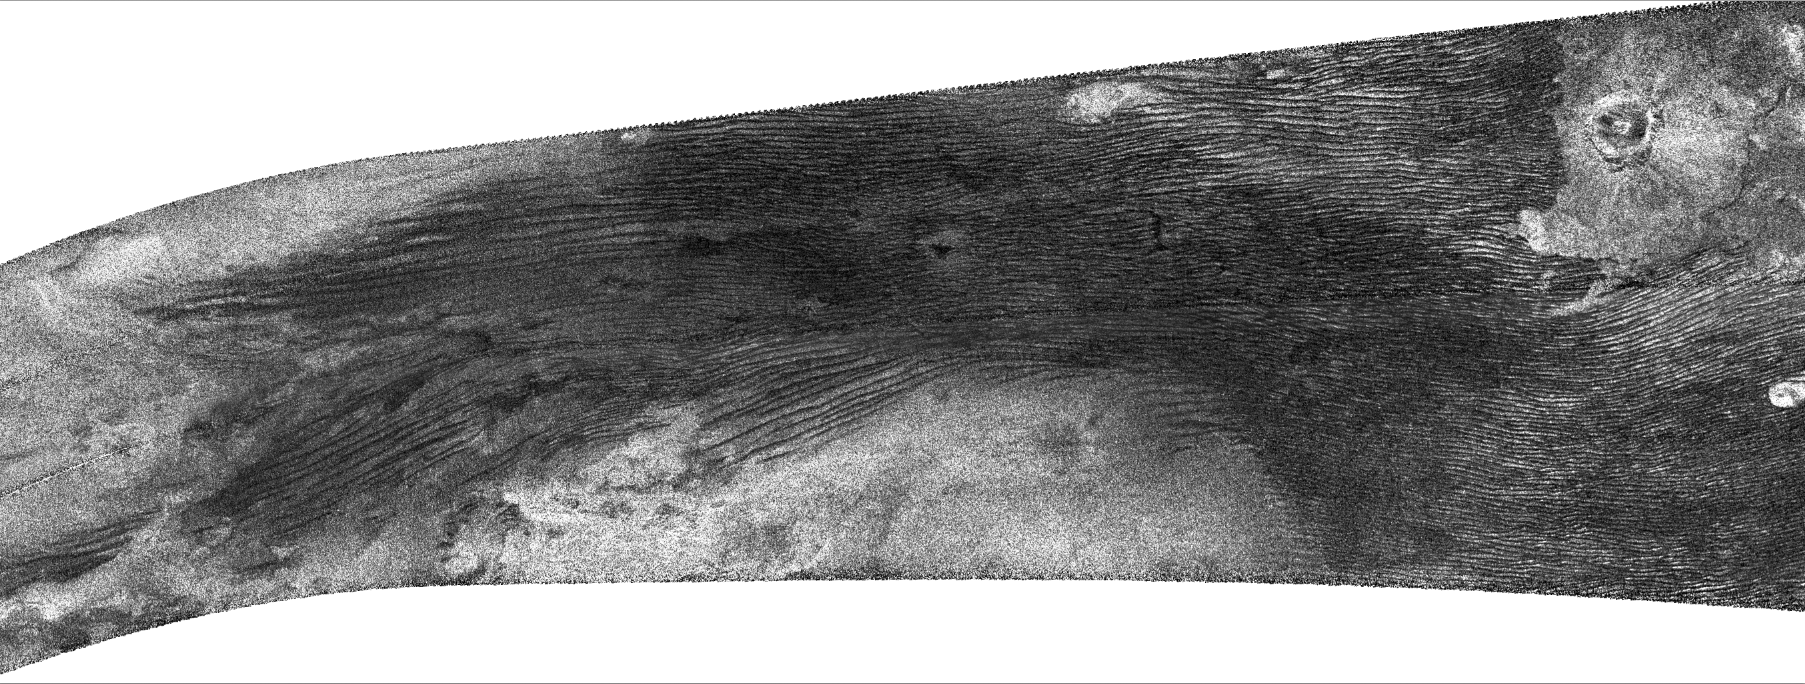

Titan: Putting it all Together

Three of Titan’s major surface features-dunes, craters and the enigmatic Xanadu-appear in this radar image from NASA’s Cassini spacecraft. The hazy bright area at the left that extends to the lower center of the image marks the northwest edge of Xanadu, a continent-sized feature centered near the moon’s equator. At upper right is the crater Ksa, first seen by Cassini in 2006 (PIA09172). The dark lines running between these two features are linear dunes, similar to sand dunes on Earth in Egypt and Namibia.

The dune fields on Titan, Saturn’s largest moon, nearly girdle the globe at latitudes from about 30 degrees north to 30 degrees south, with the notable exception of Xanadu. In this image, the dunes overlap Xanadu only slightly. They are also more widely separated and discontinuous at the boundary, a characteristic typical of dunes on Earth where the sand supply is limited. The dunes also either wind their way around or terminate at other, smaller features, including Ksa.

Cassini’s Titan Radar Mapper acquired this synthetic-aperture radar (SAR) image, centered at 11 degrees north latitude and 74 degrees west longitude, on June 21, 2011. The image covers an area 350 kilometers (217 miles) high by 930 kilometers (578 miles) wide, with resolution of about 350 meters per pixel. North is at the top, and the image is illuminated from the top. Incidence angle varies from 15 to 30 degrees.

The Cassini-Huygens mission is a cooperative project of NASA, the European Space Agency and the Italian Space Agency. NASA’s Jet Propulsion Laboratory, a division of the California Institute of Technology in Pasadena, manages the mission for NASA’s Science Mission Directorate, Washington, D. C. The Cassini orbiter was designed, developed and assembled at JPL. The radar instrument was built by JPL and the Italian Space Agency, working with team members from the United States and several European countries.

Credit: NASA/JPL-Caltech/ASI